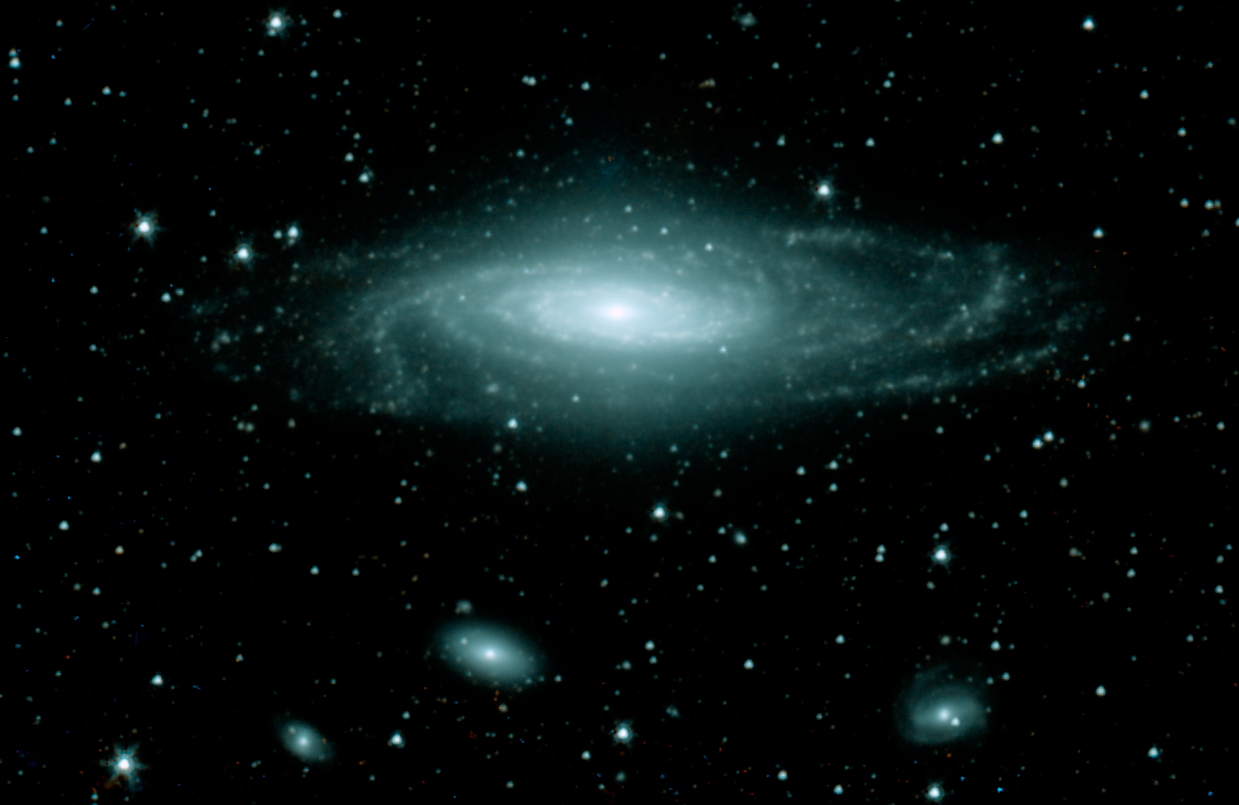

Spitzer Near-Infrared View of NGC 7331

This infrared image from NASA's Spitzer Space Telescope has captured a nearby spiral galaxy that resembles our own Milky Way. The galaxy, known as NGC 7331 and sometimes referred to as our galaxy's twin, is found in the constellation Pegasus at a distance of 50 million light-years. This inclined galaxy was discovered in 1784 by William Herschel, who also discovered infrared light.

The image, measuring 12.6 by 8.2 arcminutes, was obtained by Spitzer's infrared array camera and shows emissions wavelengths of 3.6 microns (blue) and 4.5 microns (green). These wavelengths are roughly 10 times longer than those seen by the human eye. The infrared light seen in this image comes mainly from stars, particularly ones that are older and cooler than our Sun.

Three other galaxies are seen below NGC 7331, all about 10 times farther away. From left to right are NGC 7336, NGC 7335 and NGC 7337. The blue dots scattered throughout the image are foreground stars in the Milky Way.

The Spitzer observations of NGC 7311 are part of a large 500-hour science project, known as the Spitzer Infrared Nearby Galaxy Survey, which will comprehensively study 75 nearby galaxies with infrared imaging and spectroscopy.

Credit: NASA/JPL-Caltech/M. Regan (STScI), and the SINGS Team